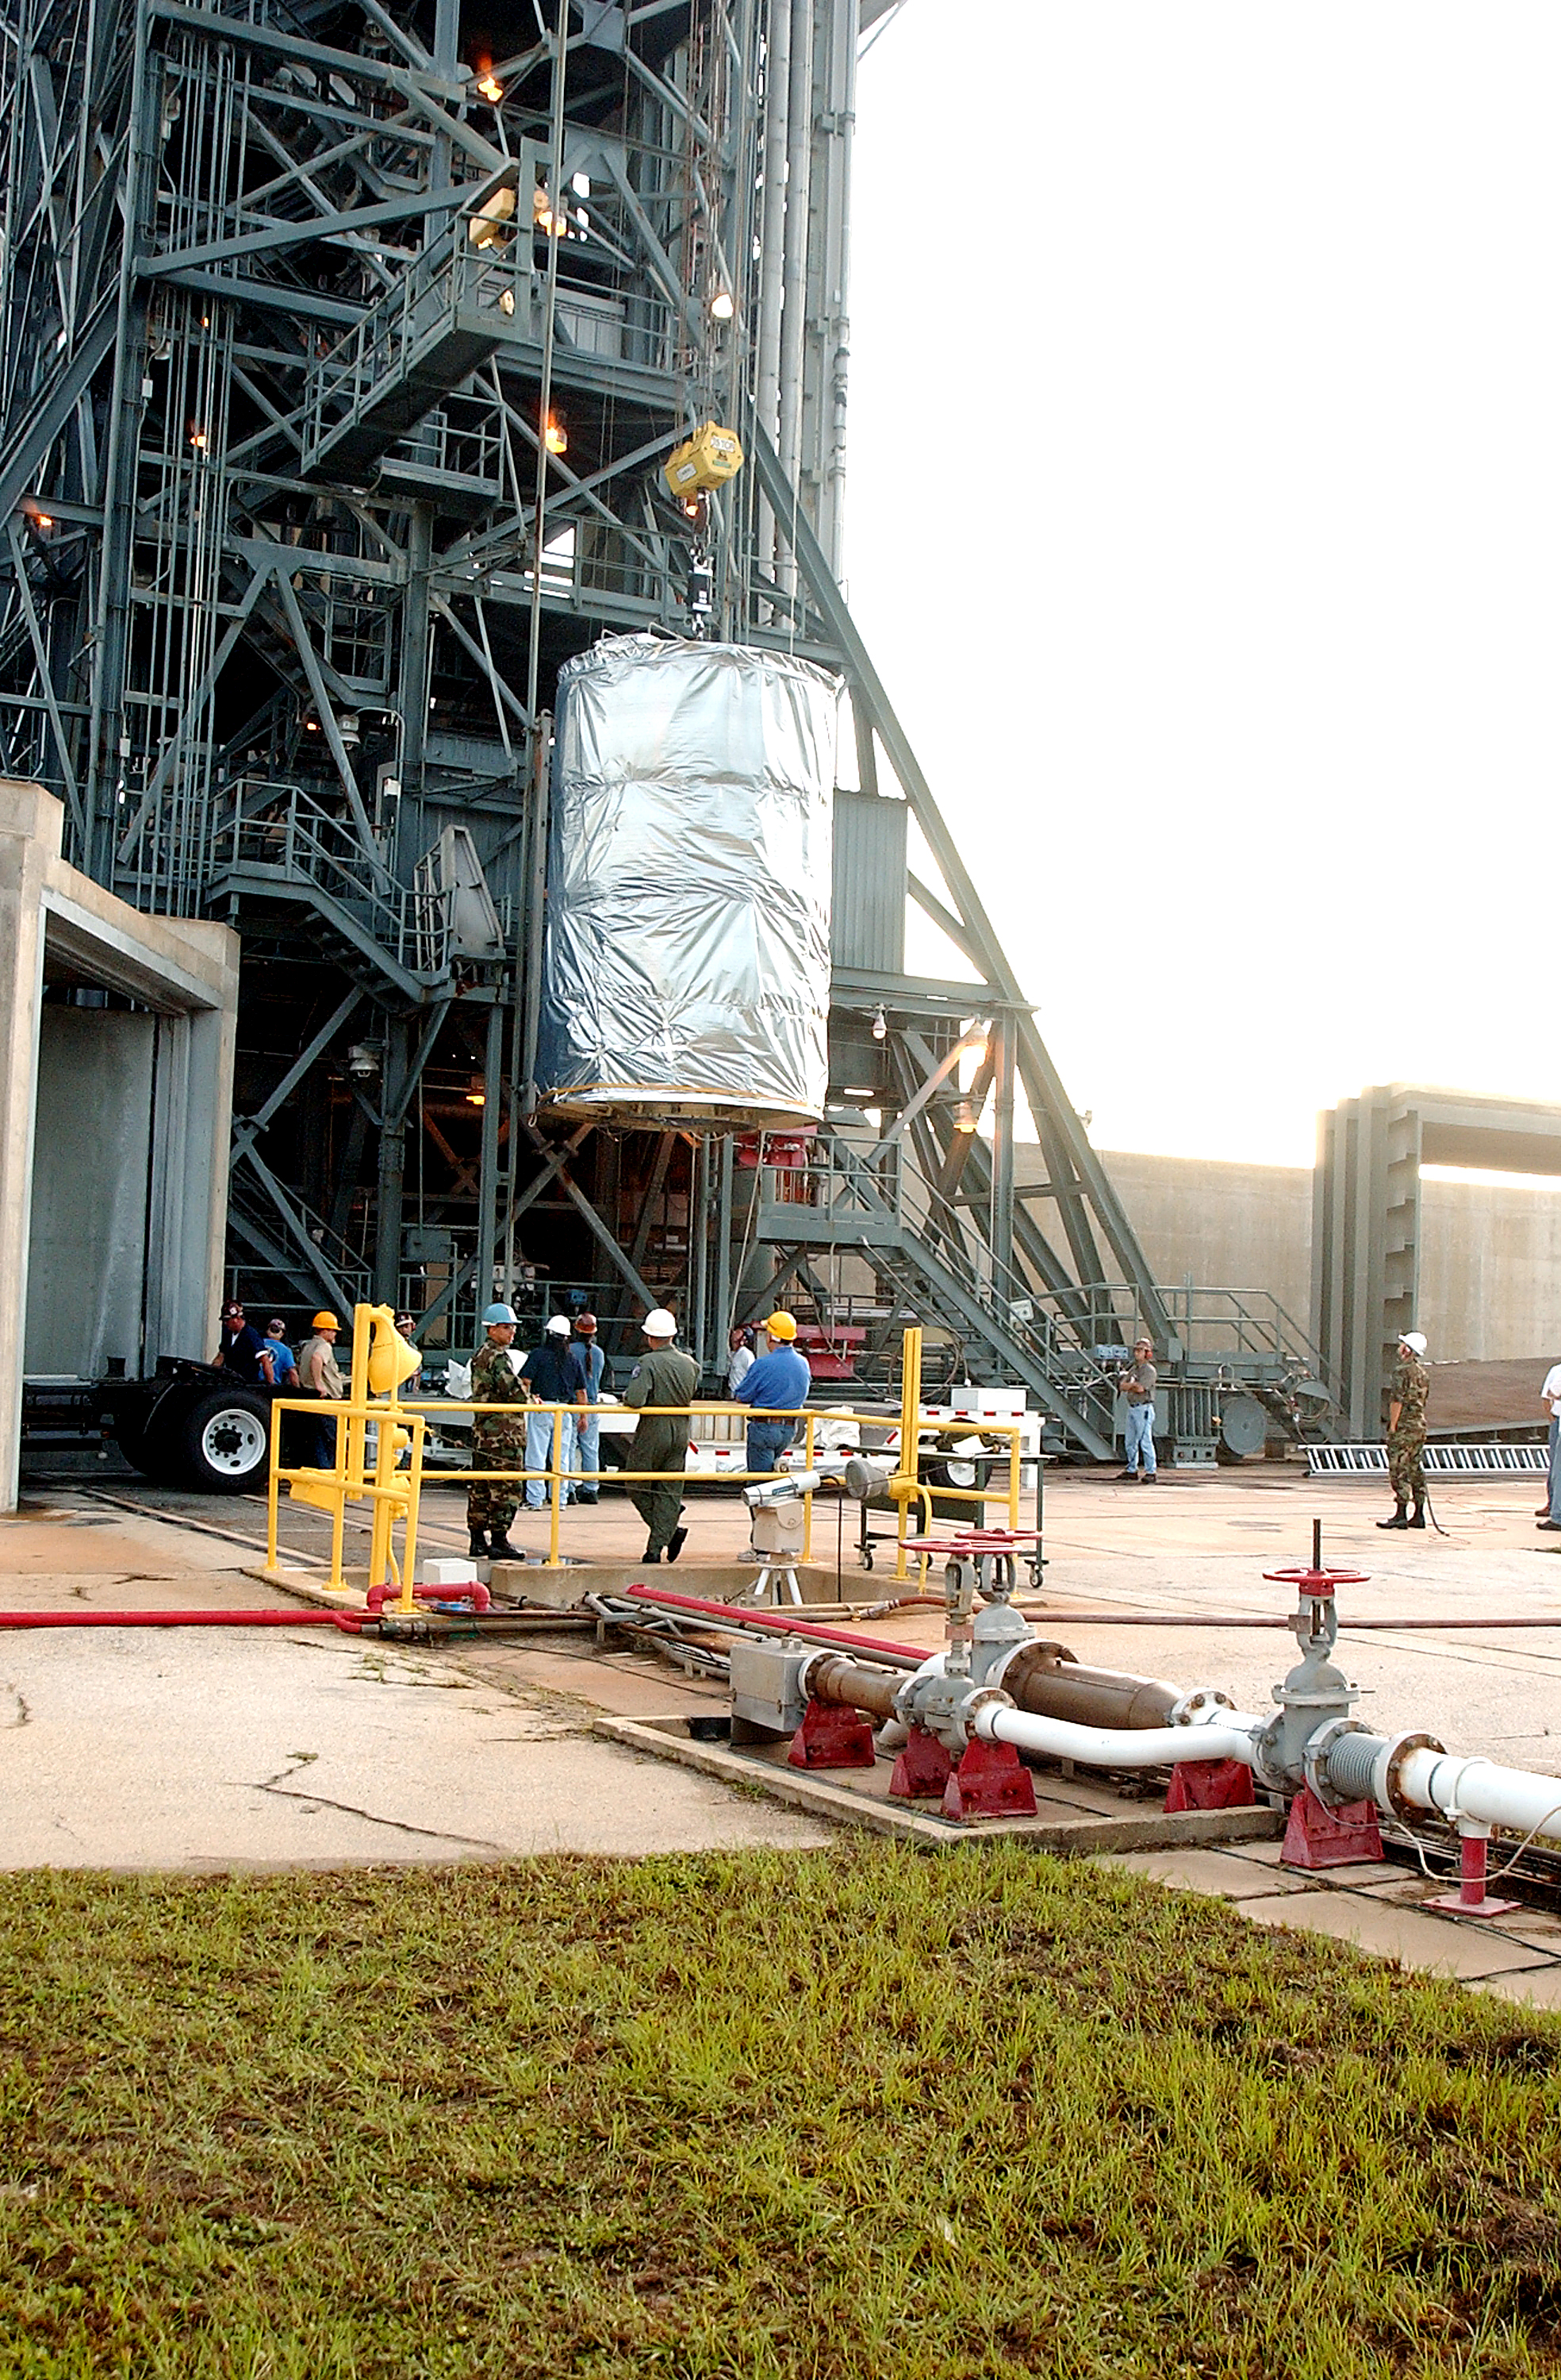

Spitzer Transferred to Rocket

The Spitzer Space Telescope is transferred from the clean room to the top of its Delta II rocket on August 10, 2003.

Credit: NASA/KSC